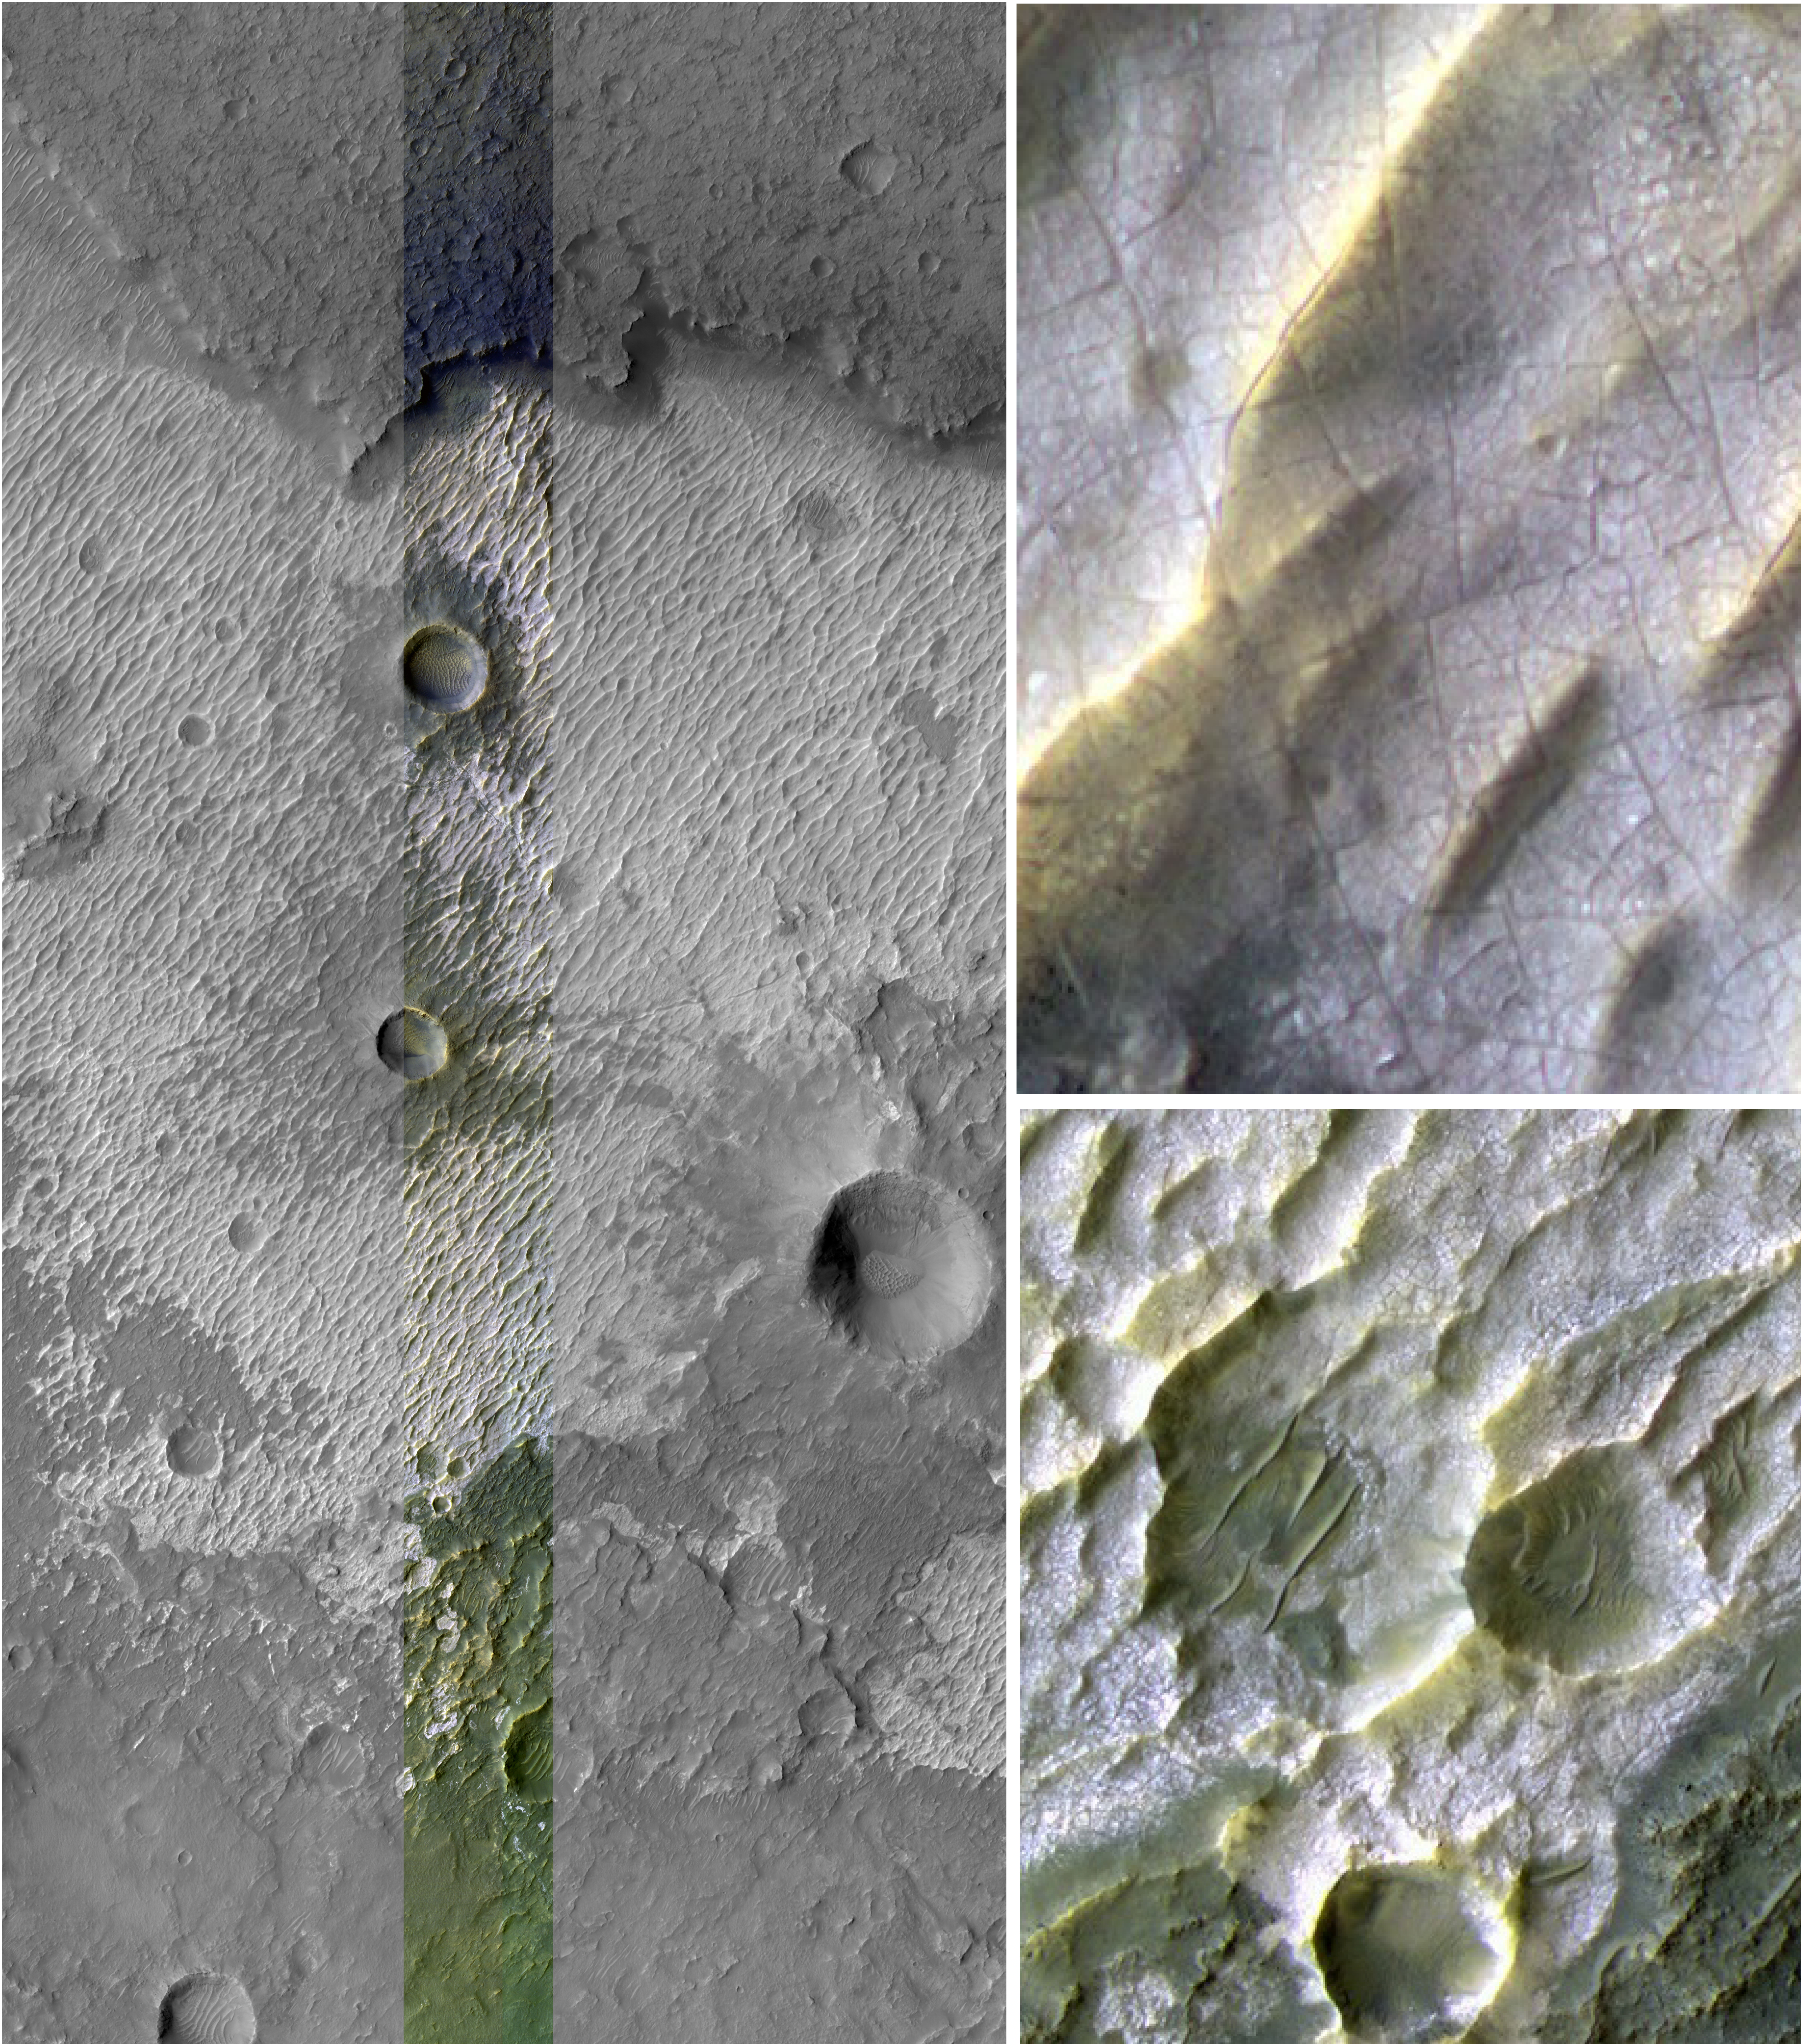

Bright Exposures of Chloride Salt on Southern Mars

Annotated figure

This image provides higher-resolution views of a site where another observation (PIA10247) indicates the presence of chloride salt deposits. The High Resolution Imaging Science Experiment (HiRISE) camera on NASA’s Mars Reconnaissance Orbiter took this image on March 30, 2007. The colors resemble natural appearance, but are not true color. The chloride mineral deposit looks bright in tone, like salt pans on Earth. The deposit seems to be emerging as overlying material erodes away.

Evidence that this site and about 200 other sites in the southern highlands of Mars bear deposits of chloride salts comes from observations by the Thermal Emission Imaging System on NASA’s Mars Odyssey orbiter. The salt deposits typically lie within topographic depressions, as exemplified in this image. They point to places where water was once abundant, then evaporated, leaving the minerals behind.

Inset boxes show two areas in greater detail, revealing cracks that formed as the salt deposit dried. Scale bars are 1 kilometer (six-tenths of a mile) and 100 meters (110 yards).

The site lies at about 221 degrees east longitude and 38.8 degrees south latitude, within the rugged Terra Sirenum region of Mars. This view, taken during southern-hemisphere spring on Mars, is part of a full HiRISE image at posted at http://hirise.lpl.arizona.edu/PSP_003160_1410.

NASA’s Jet Propulsion Laboratory, a division of the California Institute of Technology in Pasadena, manages the Mars Reconnaissance Orbiter for NASA’s Science Mission Directorate, Washington. Lockheed Martin Space Systems, Denver, is the prime contractor for the project and built the spacecraft. The High Resolution Imaging Science Experiment is operated by the University of Arizona, Tucson, and the instrument was built by Ball Aerospace & Technologies Corp., Boulder, Colo.

Credit: NASA/JPL-Caltech/University of Arizona/Arizona State University/University of Hawaii